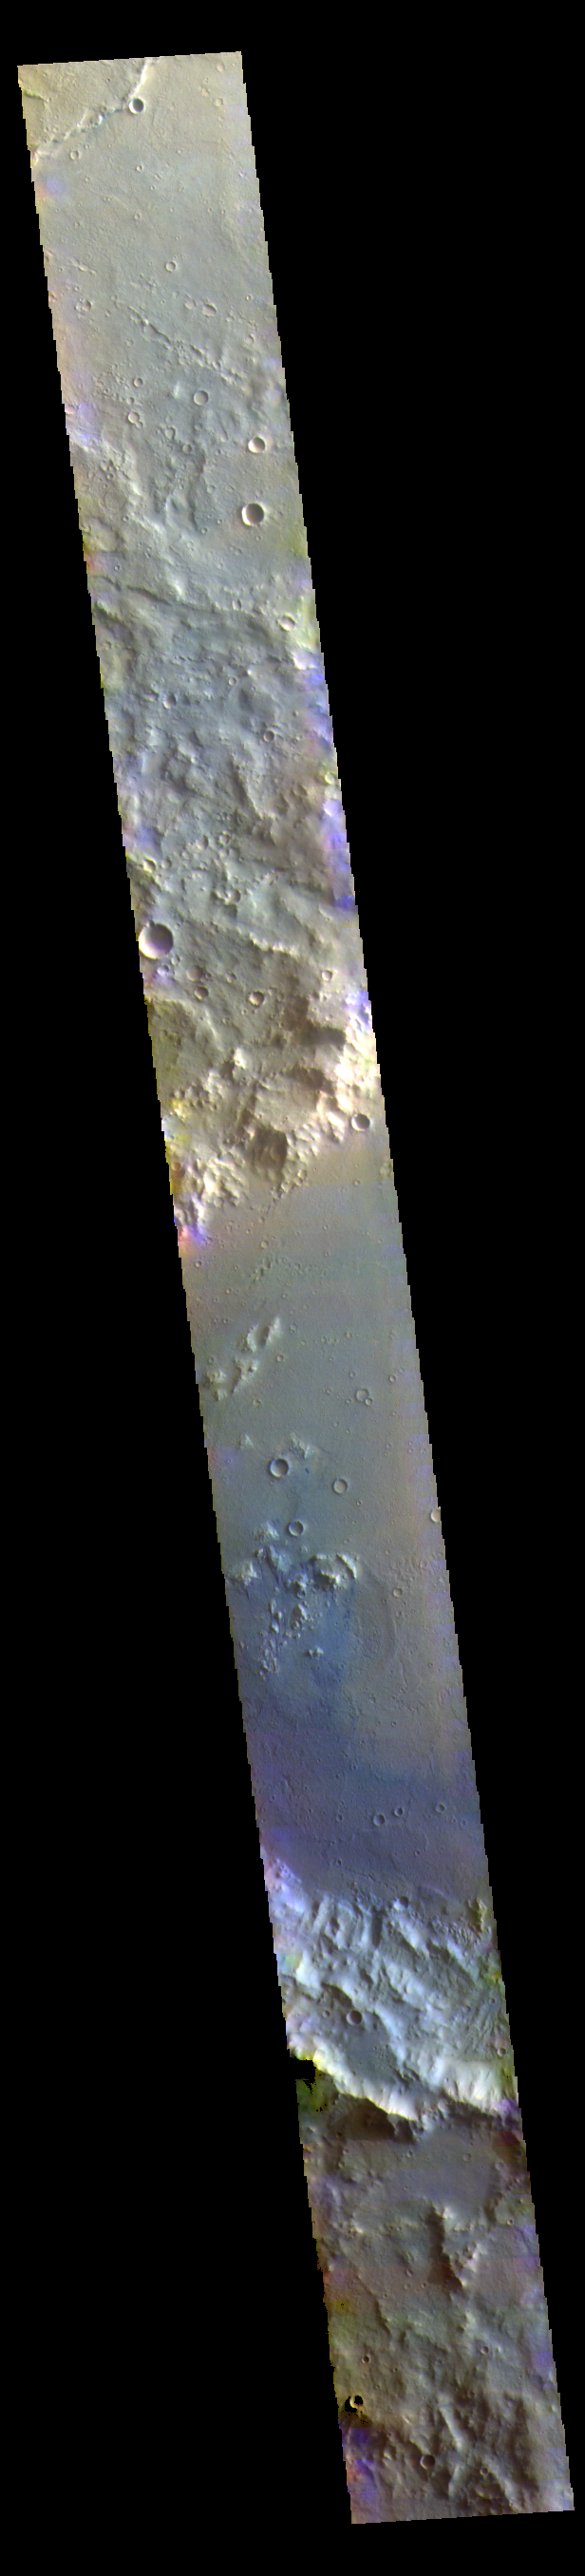

Terra Cimmeria – False Color

This VIS image shows part of a large unnamed crater in Terra Cimmeria.

The THEMIS VIS camera contains 5 filters. The data from different filters can be combined in multiple ways to create a false color image. These false color images may reveal subtle variations of the surface not easily identified in a single band image.

Credit: NASA/JPL-Caltech/ASU